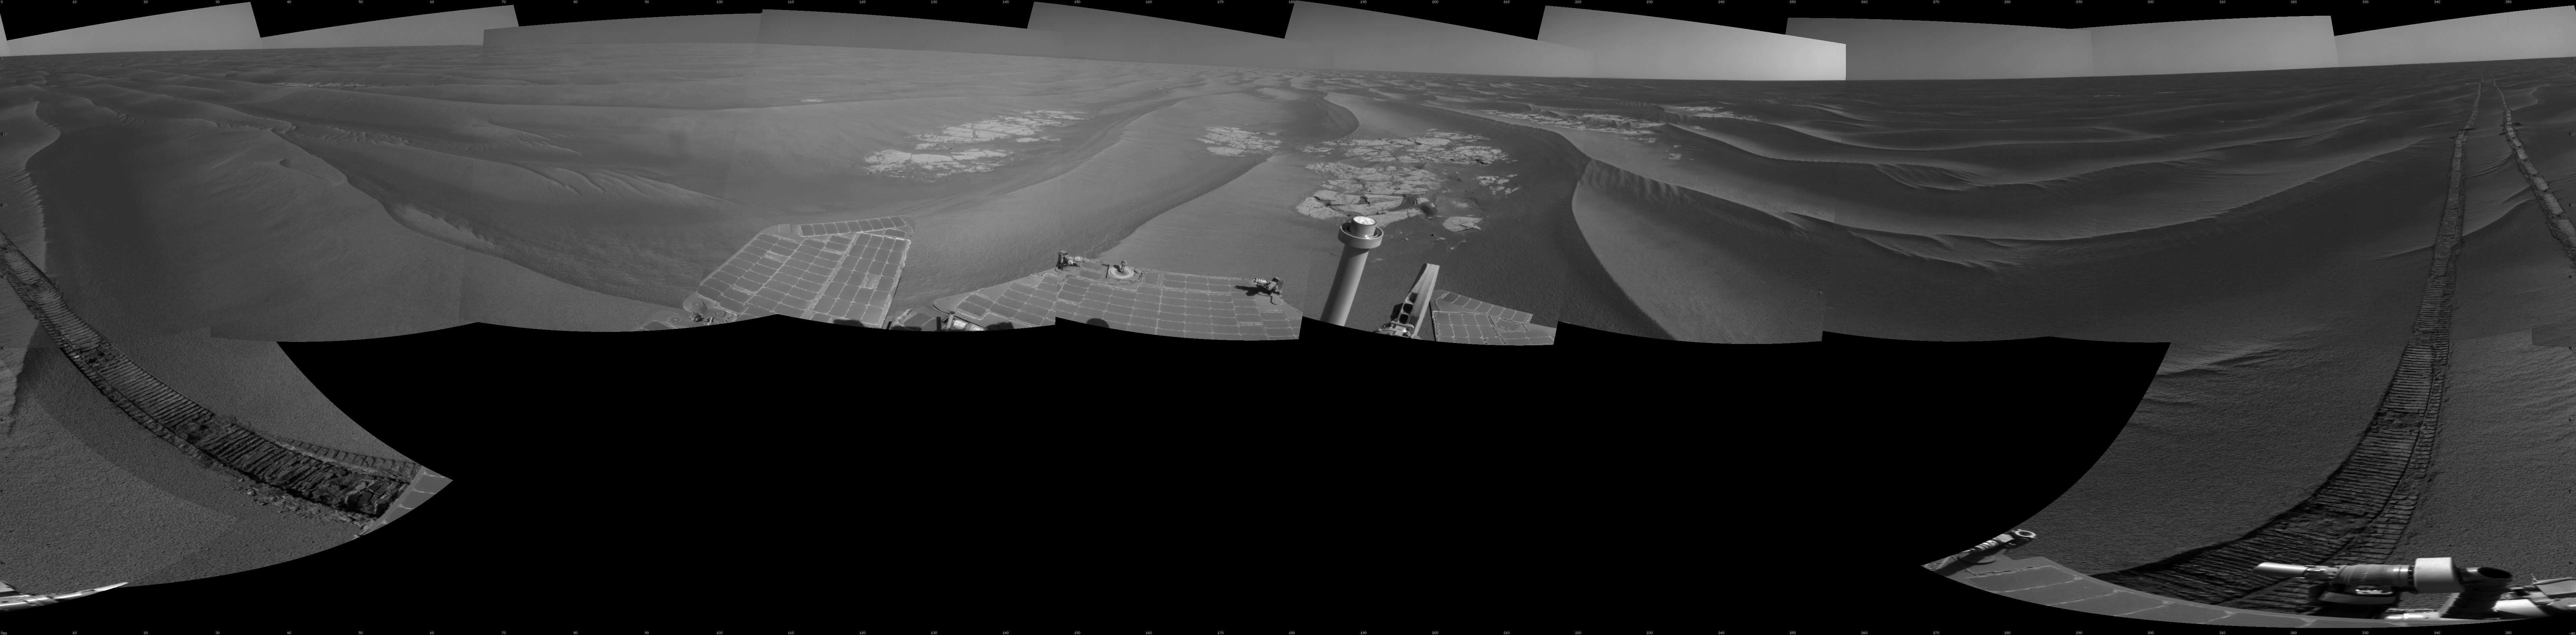

Opportunity’s Surroundings After Sol 2220 Drive

NASA’s Mars Exploration Rover Opportunity used its navigation camera to take the images combined into this full 360-degree view of the rover’s surroundings after a drive on the 2,220th Martian day, or sol, of Opportunity’s mission on Mars (April 22, 2010). North is at the top.

Opportunity drove 10.18 meters (33.4 feet) toward the south-southeast on Sol 2220. The drive had been planned to go farther, but one precaution included in the commands sent to Opportunity that sol was for the rover to pause after about 10 meters and check whether its wheels were slipping more than 40 percent. This was a safeguard against having the rover’s wheels sink too far into the sand. The slippage had exceeded that amount, so Opportunity did not try to drive farther. After receiving data from the Sol 2220 drive, the rover team assessed the situation and decided that the wheels were not sinking excessively despite the slippage. After recharging batteries, Opportunity continued driving in the same direction six sols later.

Opportunity took some of the component images for this mosaic on Sol 2220, after the drive, and the rest on Sol 2221. Wind-formed ripples of dark sand make up much of the terrain surrounding this position. Patches of outcrop are visible to the south. For scale, the distance between the parallel wheel tracks is about 1 meter (about 40 inches).

The site is about 6 kilometers (3.7 miles) south-southwest of Victoria Crater.

This view is presented as a cylindrical projection with geometric seam correction.

Credit: NASA/JPL-Caltech